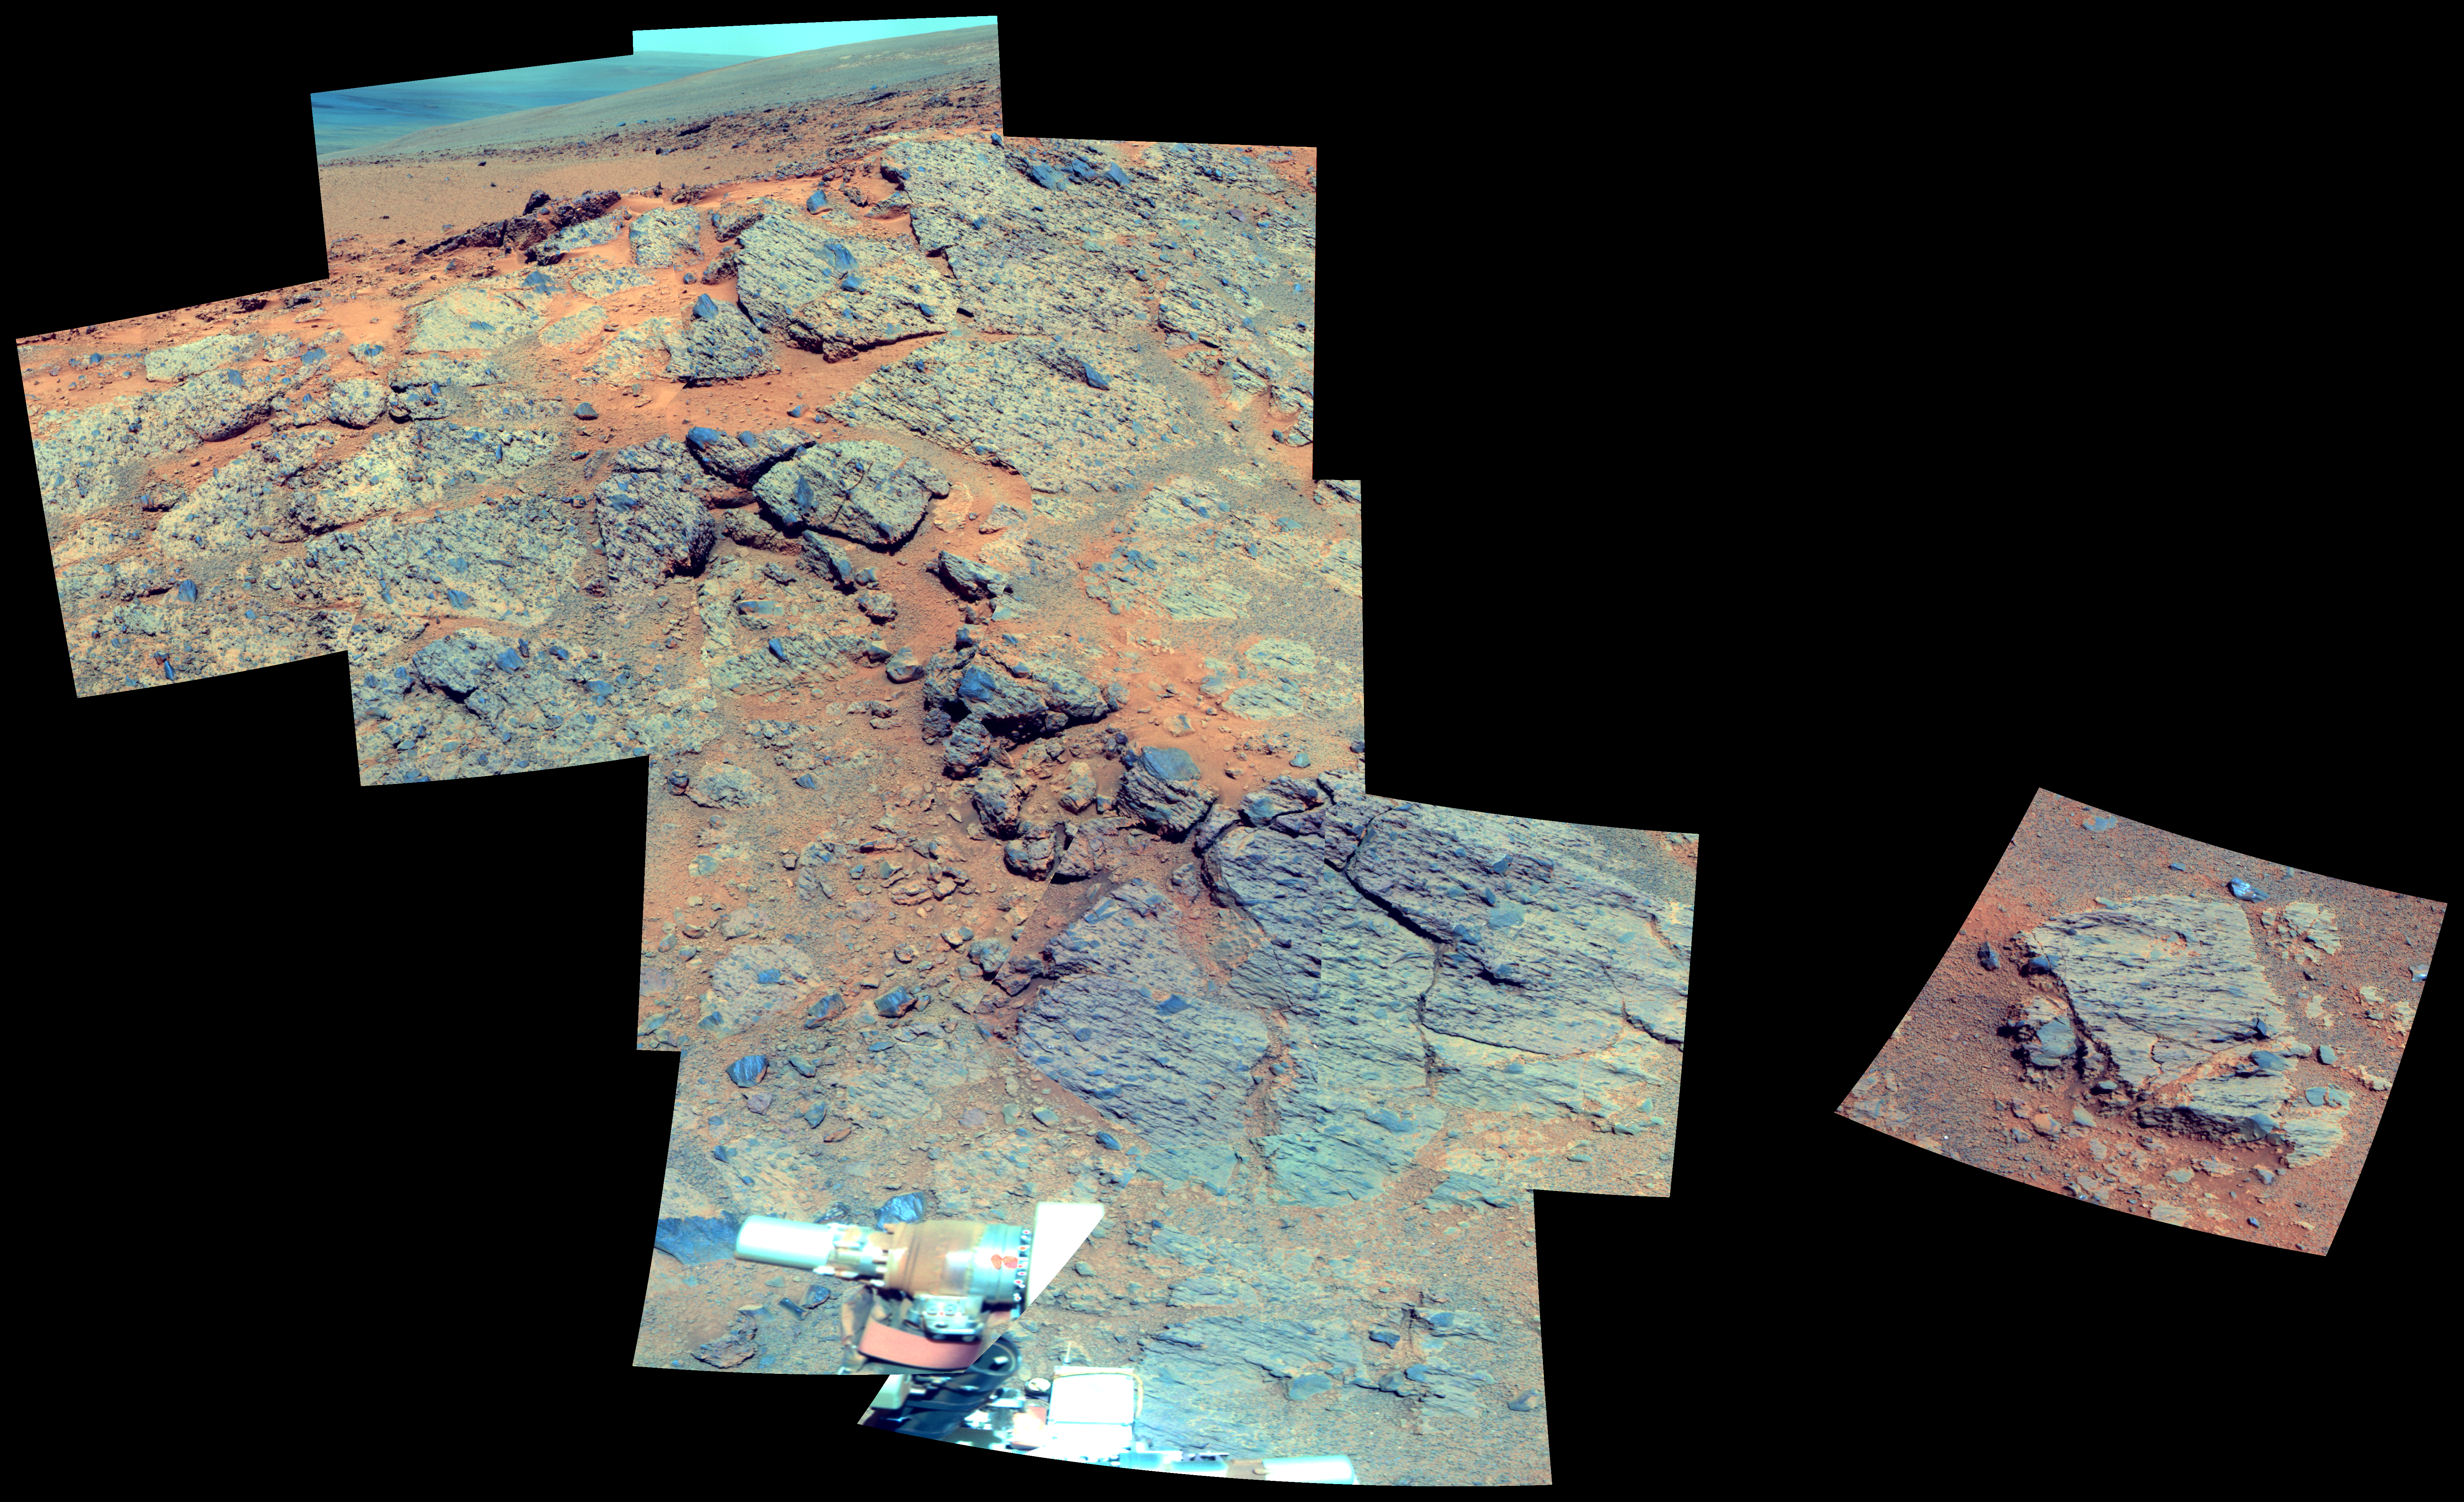

Outcrop on ‘Murray Ridge’ Section of Martian Crater Rim (False Color)

NASA’s Mars Exploration Rover Opportunity observed this outcrop on the “Murray Ridge” portion of the rim of Endeavour Crater as the rover approached the 10th anniversary of its landing on Mars.

Opportunity used its Panoramic Camera (Pancam) during the 3,494th to 3,496th Martian days, or sols, of its work on Mars (Nov. 21 to Nov. 23, 2013) to take the images combined into this view. The scene includes an outcrop called “Moreton Island,” which the rover imaged to help researchers choose a target for contact investigation with tools on the rover’s robotic arm.

The view merges exposures taken through three of the Pancam’s color filters, centered on wavelengths of 753 nanometers (near-infrared), 535 nanometers (green) and 432 nanometers (violet). It is presented in false color to emphasize subtle color differences among the materials on the Martian surface.

Opportunity landed on Mars on Jan. 25, 2004, Universal Time (Jan. 24, 2004, PST). Spirit, the other twin rover sent by NASA’s Mars Exploration Rover Project, landed on Jan. 4, 2004, UT (Jan. 3, 2004, PST). Both missions were planned for durations of three months on Mars. Spirit worked for six years and Opportunity is still exploring in January 2014.

Credit: NASA/JPL-Caltech/Cornell Univ./Arizona State Univ.